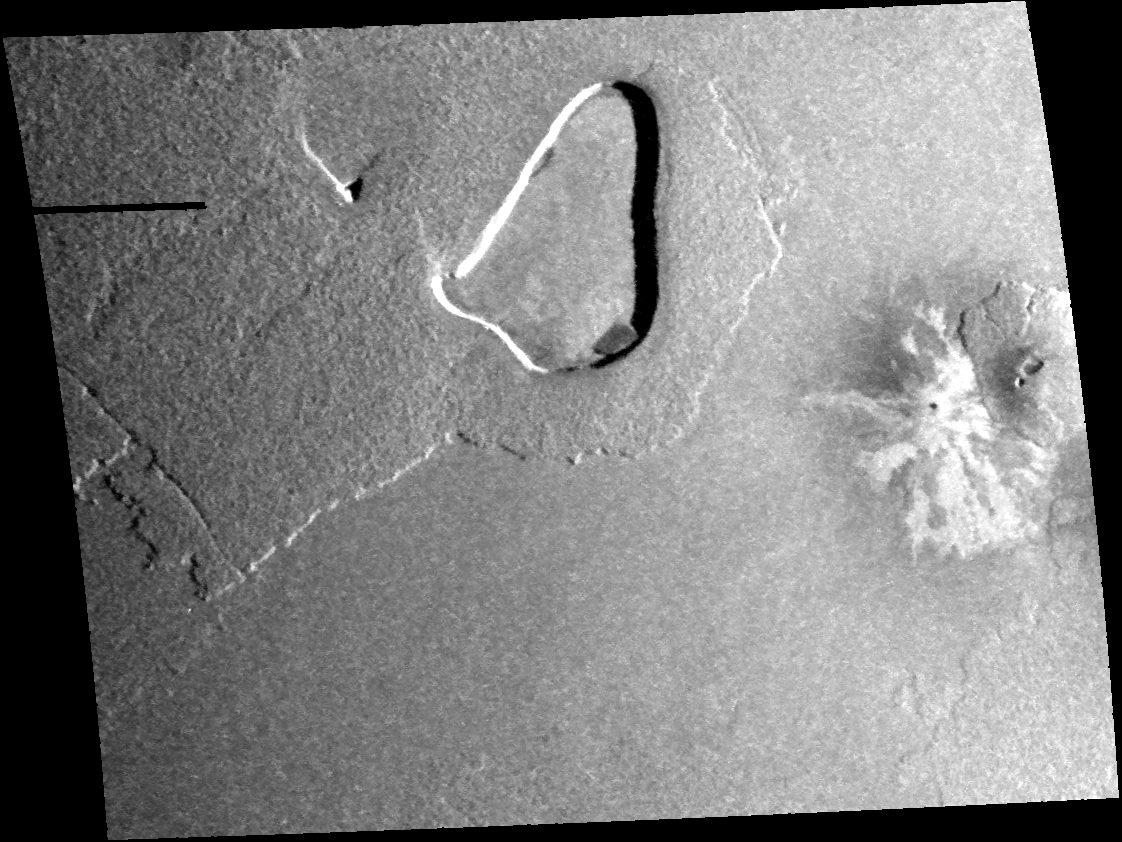

Volcanic Depression and Shield Volcano, Io

This image taken by NASA’s Galileo spacecraft on Oct. 16, 2001, near the equator of Jupiter’s moon Io shows the contrast in volcanism styles found on Io.

The central feature is a large patera, or volcanic depression, almost 100 kilometers (60 miles) long. It may have formed after eruptions of lava emptied a subsurface magma chamber and left an empty space into which the crust collapsed. Evidence of lava flows associated with this patera, however, is difficult to find. Either the flows have been buried, or perhaps they never erupted and simply drained back deep into the crust.

On the right of the image is a small shield volcano, similar to volcanoes in Hawaii. It is rare for lavas on Io to be thick enough to pile up into shields around vents. They usually run out in thin, long flows instead. This shield abuts some very pale lava flows that emerged from a small vent to the west. These flows could be made of sulfur, like flows at Io’s Emakong Patera. The vent is also surrounded by dark, diffuse material, which may be the result of lava erupted in an explosive, gas-rich eruption, similar to the 1980 eruption of Mount Saint Helens in Washington.

North is to the top of the image and the illumination is from the right. The image has a resolution of 330 meters (1,080 feet) per picture element and is 340 (211 miles) kilometers across.

The Jet Propulsion Laboratory, a division of the California Institute of Technology in Pasadena, manages the Galileo mission for NASA’s Office of Space Science, Washington, D.C.

Credit: NASA/JPL/University of Arizona